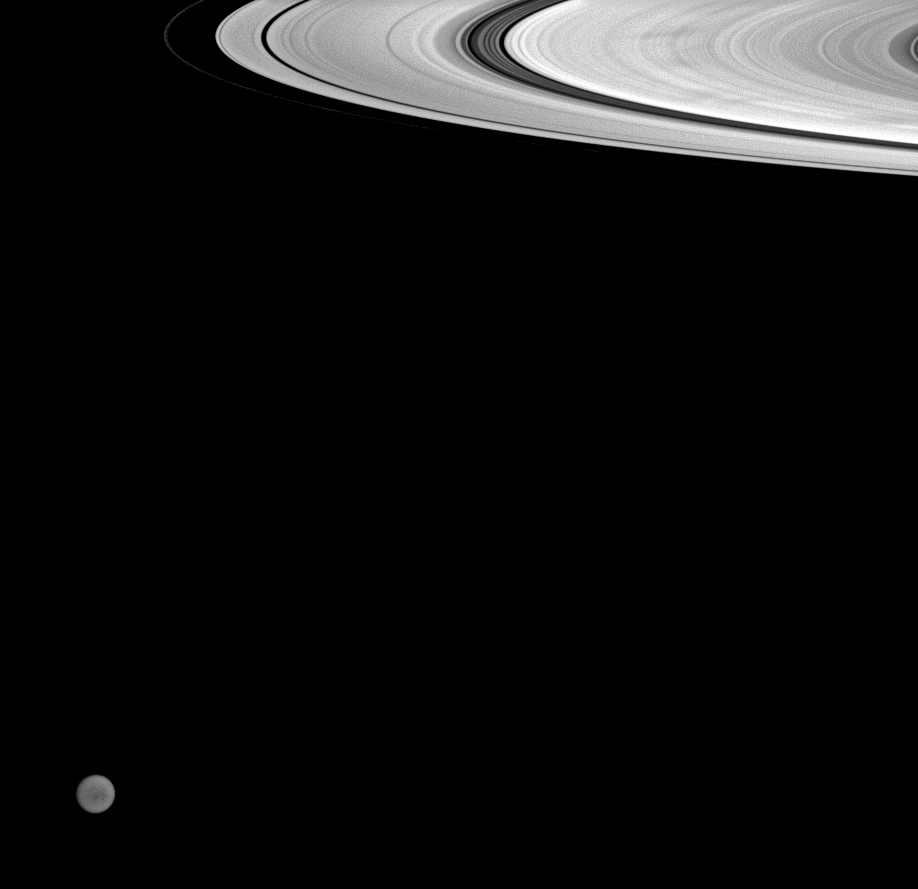

Far from Titan

In the distance beyond Saturn’s icy rings, the Cassini spacecraft glimpses faint details on the surface of Titan. In the foreground, the B ring displays several dark spokes.

This view looks toward the sunlit side of the rings from about 5 degrees below the ringplane.

Titan is 5,150 kilometers (3,200 miles) across.

The image was taken with the Cassini spacecraft wide-angle camera on July 23, 2008 using a spectral filter sensitive to wavelengths of infrared light centered at 853 nanometers. Light at these wavelengths is able to reach the surface and escape back into space without being completely scattered by Titan’s hazy atmosphere.

The view was obtained at a distance of approximately 1.1 million kilometers (698,000 miles) from Saturn and 2.4 million kilometers (1.5 million miles) from Titan. Image scale on the rings (in the radial, or outward from Saturn, direction) is 67 kilometers (39 miles) per pixel. Image scale is 142 kilometers (88 miles) per pixel on Titan.

The Cassini-Huygens mission is a cooperative project of NASA, the European Space Agency and the Italian Space Agency. The Jet Propulsion Laboratory, a division of the California Institute of Technology in Pasadena, manages the mission for NASA’s Science Mission Directorate, Washington, D.C. The Cassini orbiter and its two onboard cameras were designed, developed and assembled at JPL. The imaging operations center is based at the Space Science Institute in Boulder, Colo.

Credit: NASA/JPL/Space Science Institute